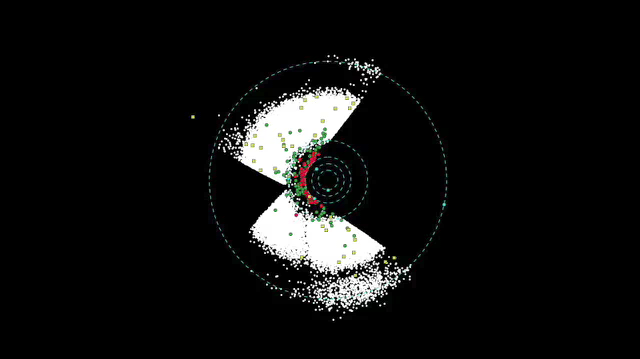

Scanning for Asteroids and Comets

This movie shows asteroids observed so far by NASA’s Wide-field Infrared Survey Explorer, or WISE. As WISE scans the sky from its polar orbit, more and more asteroids and comets are caught in its infrared vision. The mission has surveyed about three-fourths of the sky; however, data for only about 50 percent of the sky has been processed for asteroids and comets at this time.

The white dots show asteroids observed by WISE — most of these are in the Main Belt between Mars and Jupiter, and some, the Trojans, orbit in front of, or behind, Jupiter. The red dots represent newfound near-Earth objects, which are asteroids and comets with orbits that come relatively close to Earth’s path around the sun. The green dots are previously known near-Earth objects observed by WISE. The yellow squares show all comets seen by WISE so far.

As of May 24, 2010, WISE has seen more than 60,000 asteroids. It has observed more than 70 comets, 12 of which are new, and about 200 near-Earth objects, more than 50 of which are new.

WISE is an all-sky survey, snapping pictures of the whole sky, including everything from asteroids to stars to powerful, distant galaxies.

JPL manages WISE for NASA’s Science Mission Directorate, Washington. The principal investigator, Edward Wright, is at UCLA. The mission was competitively selected under NASA’s Explorers Program managed by the Goddard Space Flight Center, Greenbelt, Md. The science instrument was built by the Space Dynamics Laboratory, Logan, Utah, and the spacecraft was built by Ball Aerospace & Technologies Corp., Boulder, Colo. Science operations and data processing take place at the Infrared Processing and Analysis Center at the California Institute of Technology in Pasadena. Caltech manages JPL for NASA.

Credit: NASA/JPL-Caltech/ULCA/JHU